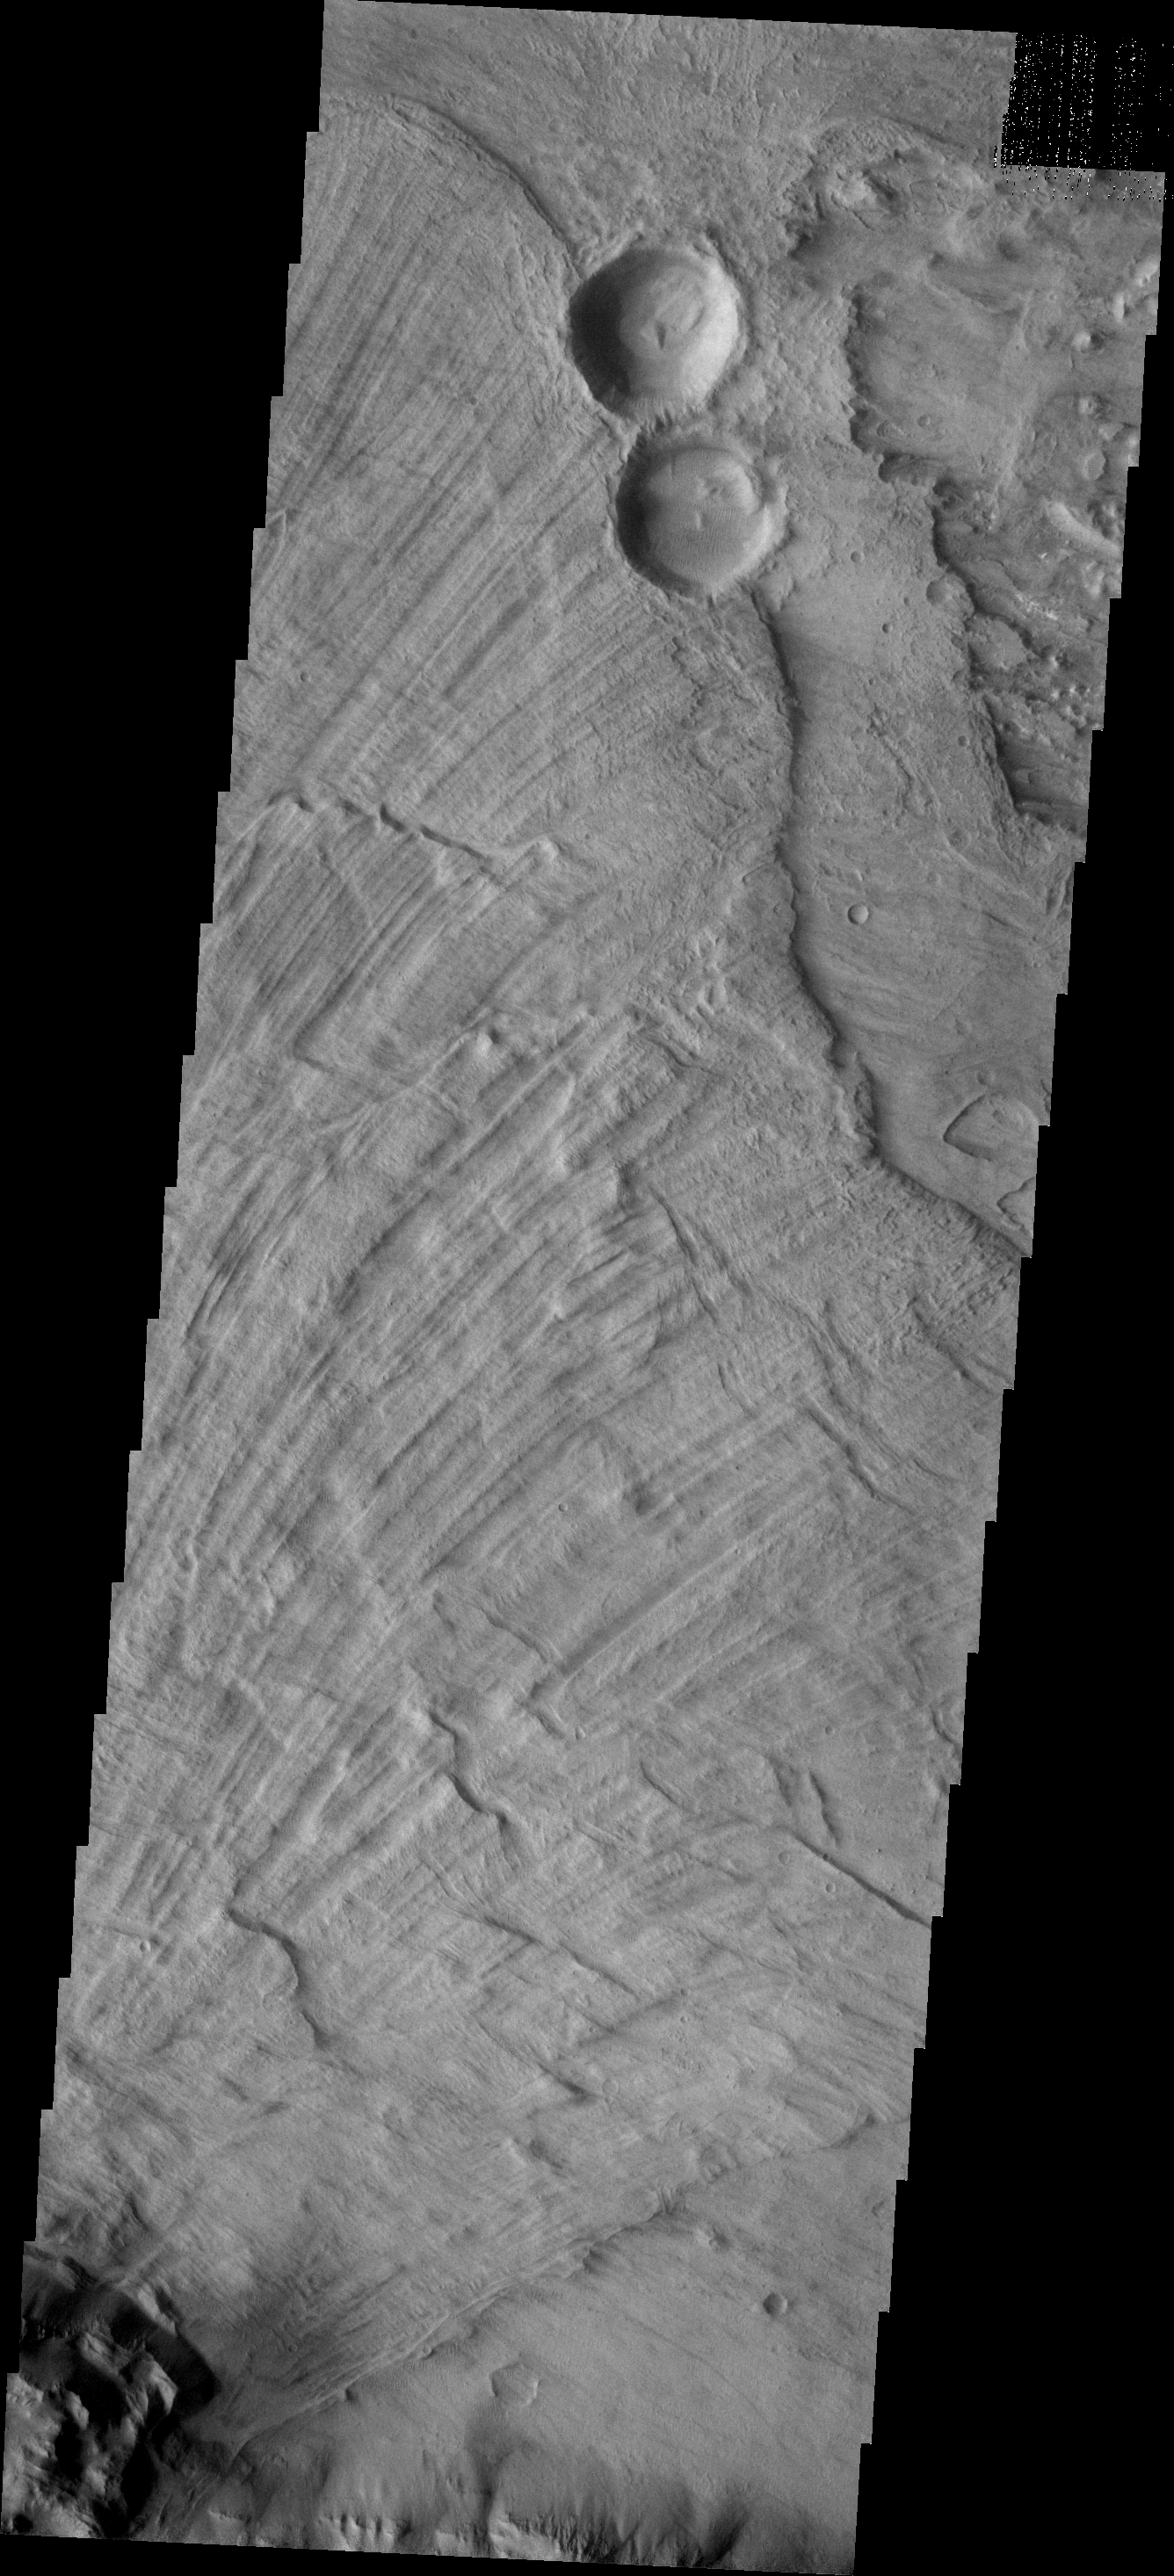

Landslide Surface

This landslide in Melas Chasma is so large that a single THEMIS VIS image can cover only a portion of the deposit. This image clearly shows the sub-radial grooves typical of the surface of landslides on Mars.

Image information: VIS instrument. Latitude -11.8N, Longitude 292.5E. 18 meter/pixel resolution.

Please see the THEMIS Data Citation Note for details on crediting THEMIS images.

Note: this THEMIS visual image has not been radiometrically nor geometrically calibrated for this preliminary release. An empirical correction has been performed to remove instrumental effects. A linear shift has been applied in the cross-track and down-track direction to approximate spacecraft and planetary motion. Fully calibrated and geometrically projected images will be released through the Planetary Data System in accordance with Project policies at a later time.

NASA’s Jet Propulsion Laboratory manages the 2001 Mars Odyssey mission for NASA’s Office of Space Science, Washington, D.C. The Thermal Emission Imaging System (THEMIS) was developed by Arizona State University, Tempe, in collaboration with Raytheon Santa Barbara Remote Sensing. The THEMIS investigation is led by Dr. Philip Christensen at Arizona State University. Lockheed Martin Astronautics, Denver, is the prime contractor for the Odyssey project, and developed and built the orbiter. Mission operations are conducted jointly from Lockheed Martin and from JPL, a division of the California Institute of Technology in Pasadena.

Credit: NASA/JPL/ASU